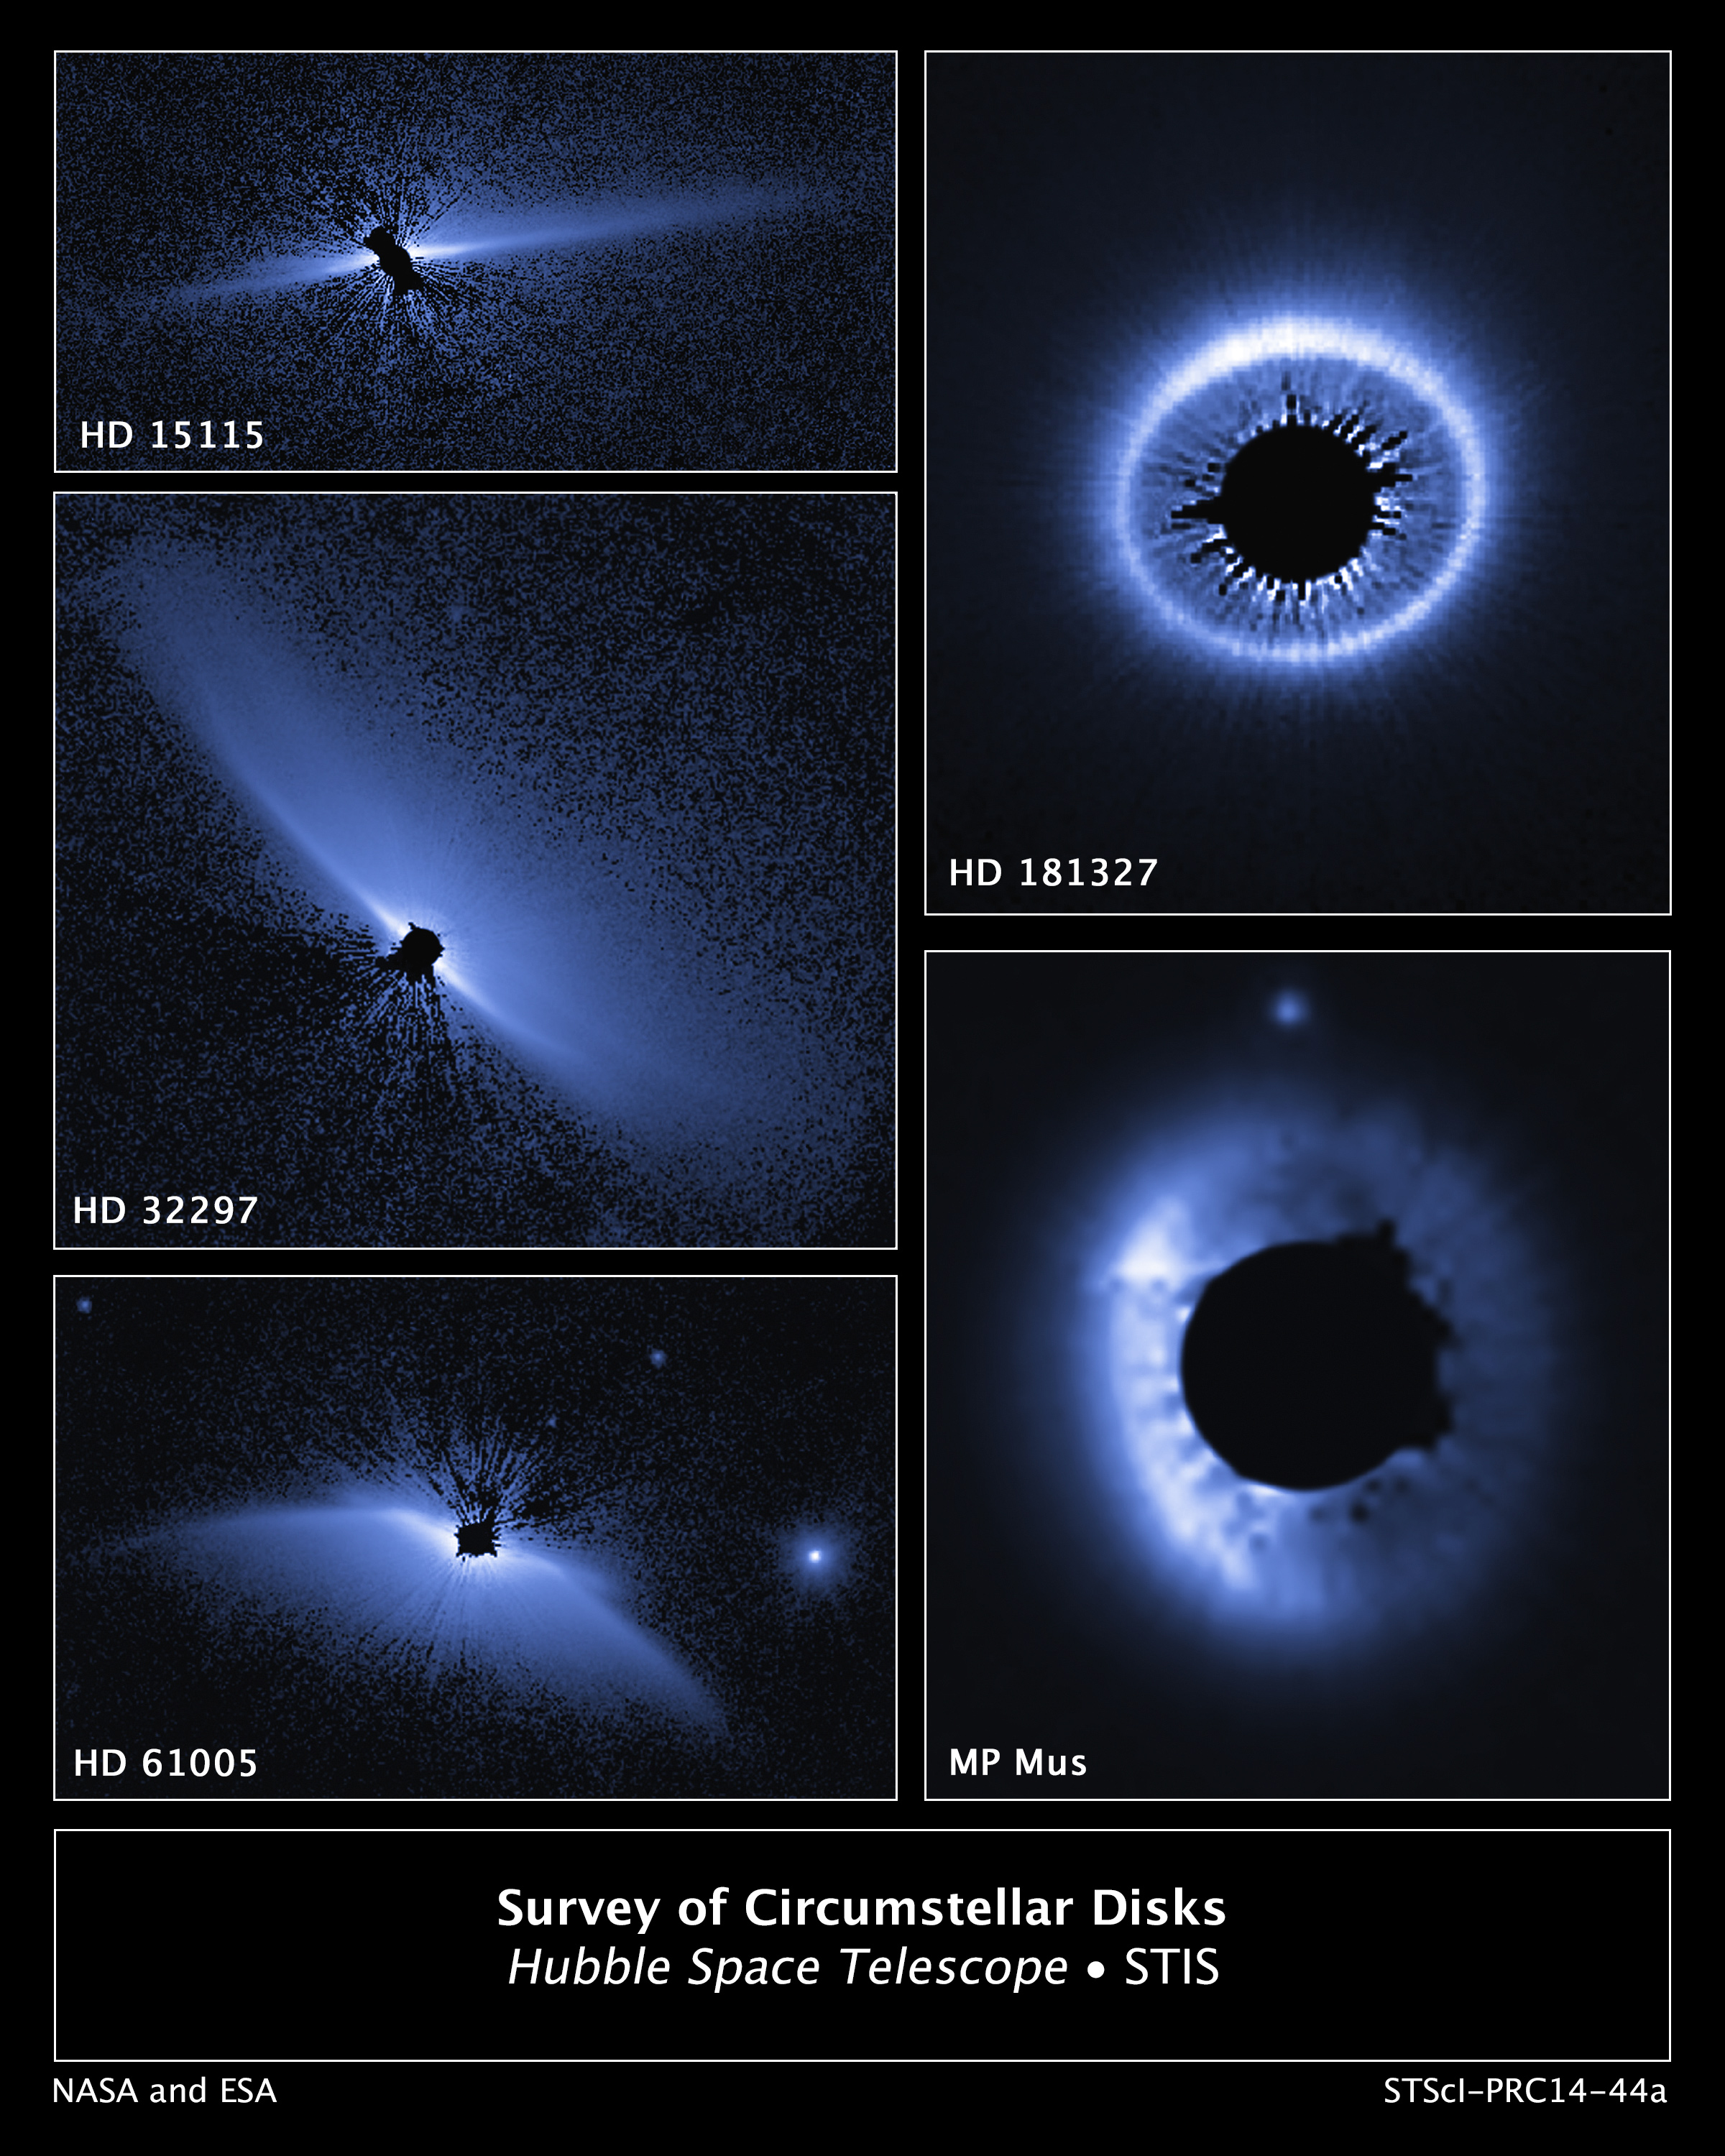

Hubble Survey of Circumstellar Disks

This is a set of images from a NASA Hubble Space Telescope survey of the architecture of debris systems around young stars. Ten previously discovered circumstellar debris systems, plus MP Mus (a mature protoplanetary disk of age comparable to the youngest of the debris disks), were studied. Hubble's sharp view uncovers an unexpected diversity and complexity in the structures. The disk-like structures are vast, many times larger than the planetary distribution in our solar system. Some disks are tilted edge-on to our view, others nearly face-on. Asymmetries and warping in the disks might be caused by the host star's passage though interstellar space. Alternatively, the disks may be affected by the action of unseen planets. In particular, the asymmetry in HD 181327 looks like a spray of material that is very distant from its host star. It might be the aftermath of a collision between two small bodies, suggesting that the unseen planetary system may be chaotic. The stars surveyed may be as young as 10 million years old and as mature as more than 1 billion years old. The visible-light survey was done with the Space Telescope Imaging Spectrograph (STIS). The STIS coronagraph blocks out the light from the host star so that the very faint reflected light from the dust structures can be seen. The images have been artificially colored to enhance detail.

Credit: NASA, ESA, G. Schneider (University of Arizona), and the HST/GO 12228 Team